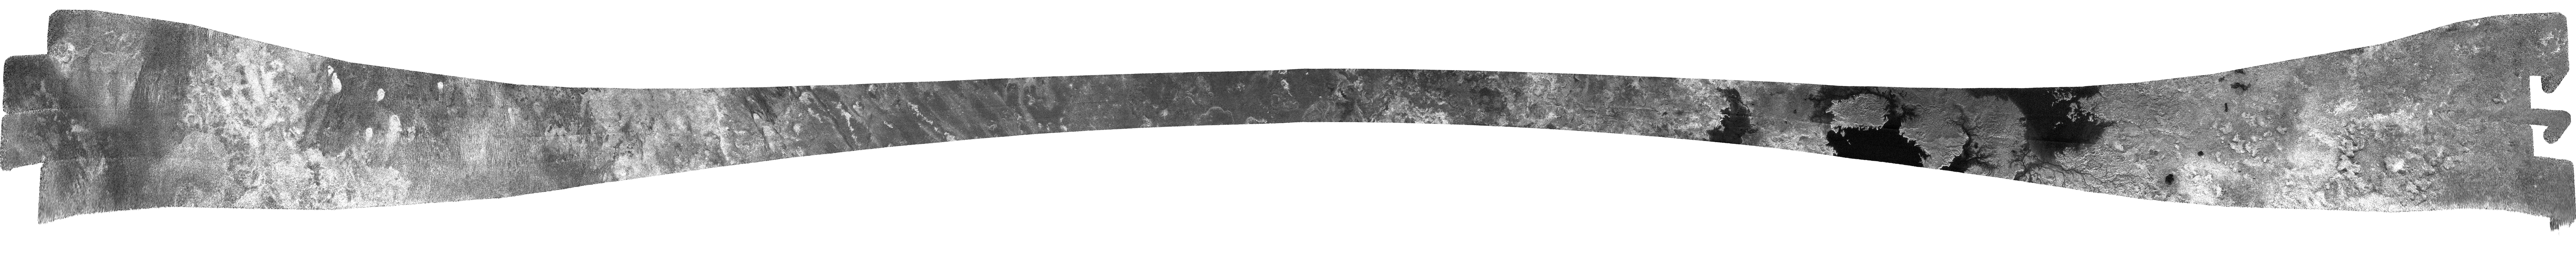

Titan (T28) Viewed by Cassini’s Radar– April 10, 2007

Cassini’s radar instrument obtained another in its series of north polar swaths of Titan on April 10, 2007. This image exposes more of the transition between the mid-latitudes and the polar area, and extends coverage of the lakes region previously described in PIA09182.

This swath begins at 20 degrees south, 37 degrees west, continuing approximately north-northeast. Although it appears to be straight in this image, its path on Titan curves gently toward the east until it reaches 80 degrees north at 300 degrees west, then it turns south and ends at 51 degrees north, 213 degrees west. The swath width varies from about 200 kilometers (120 miles) at its center to about 500 kilometers (310 miles) at the ends, and is more than 6,700 kilometers (4,100 miles) long.

Beginning at the left end of the image as shown, we see the dark sinuous features previously interpreted to be dunes, interspersed with bright features that appear to be higher. In some cases the dunes seem to bend around the bright features, and in others they may be climbing up onto them; both behaviors are commonly seen in dune fields on Earth. About one-third of the way through the swath, the dunes become rare and then disappear, to be replaced by more linear features. Some of these have rounded and brighter ends, similar to lava flows on Earth (in synthetic aperture radar images, rougher features appear as bright). Just past the midway point, we find relatively flat and featureless terrain with some structures that also resemble flow fronts, followed by a complex area of semi-circular to irregular depressions that may have formed by collapse. These give way to the lakes at the northernmost portion. Here T28 overlaps with the T25 synthetic aperture radar swath (see PIA09182), offering stereo coverage that will be used to determine feature heights.

The lakes, which are thought to be filled with a combination of methane and ethane, have complex shorelines that often include channels. Some of these channels have well-developed tributary systems and drain many thousands of square kilometers of the surrounding terrain. As shown in the mosaic (see PIA08365), these lakes are likely connected, and may form part of a larger sea. Brighter areas within the lakes may represent the lake bottom – at the radar’s 2-centimeter wavelength, it is possible that the liquid is transparent for many tens of meters (tens of yards) to the radar, allowing a reflection to be returned from the lake bottom.

The Cassini-Huygens mission is a cooperative project of NASA, the European Space Agency and the Italian Space Agency. The Jet Propulsion Laboratory, a division of the California Institute of Technology in Pasadena, manages the mission for NASA’s Science Mission Directorate, Washington, D.C. The Cassini orbiter was designed, developed and assembled at JPL. The radar instrument was built by JPL and the Italian Space Agency, working with team members from the United States and several European countries.

Credit: NASA/JPL-Caltech/ASI